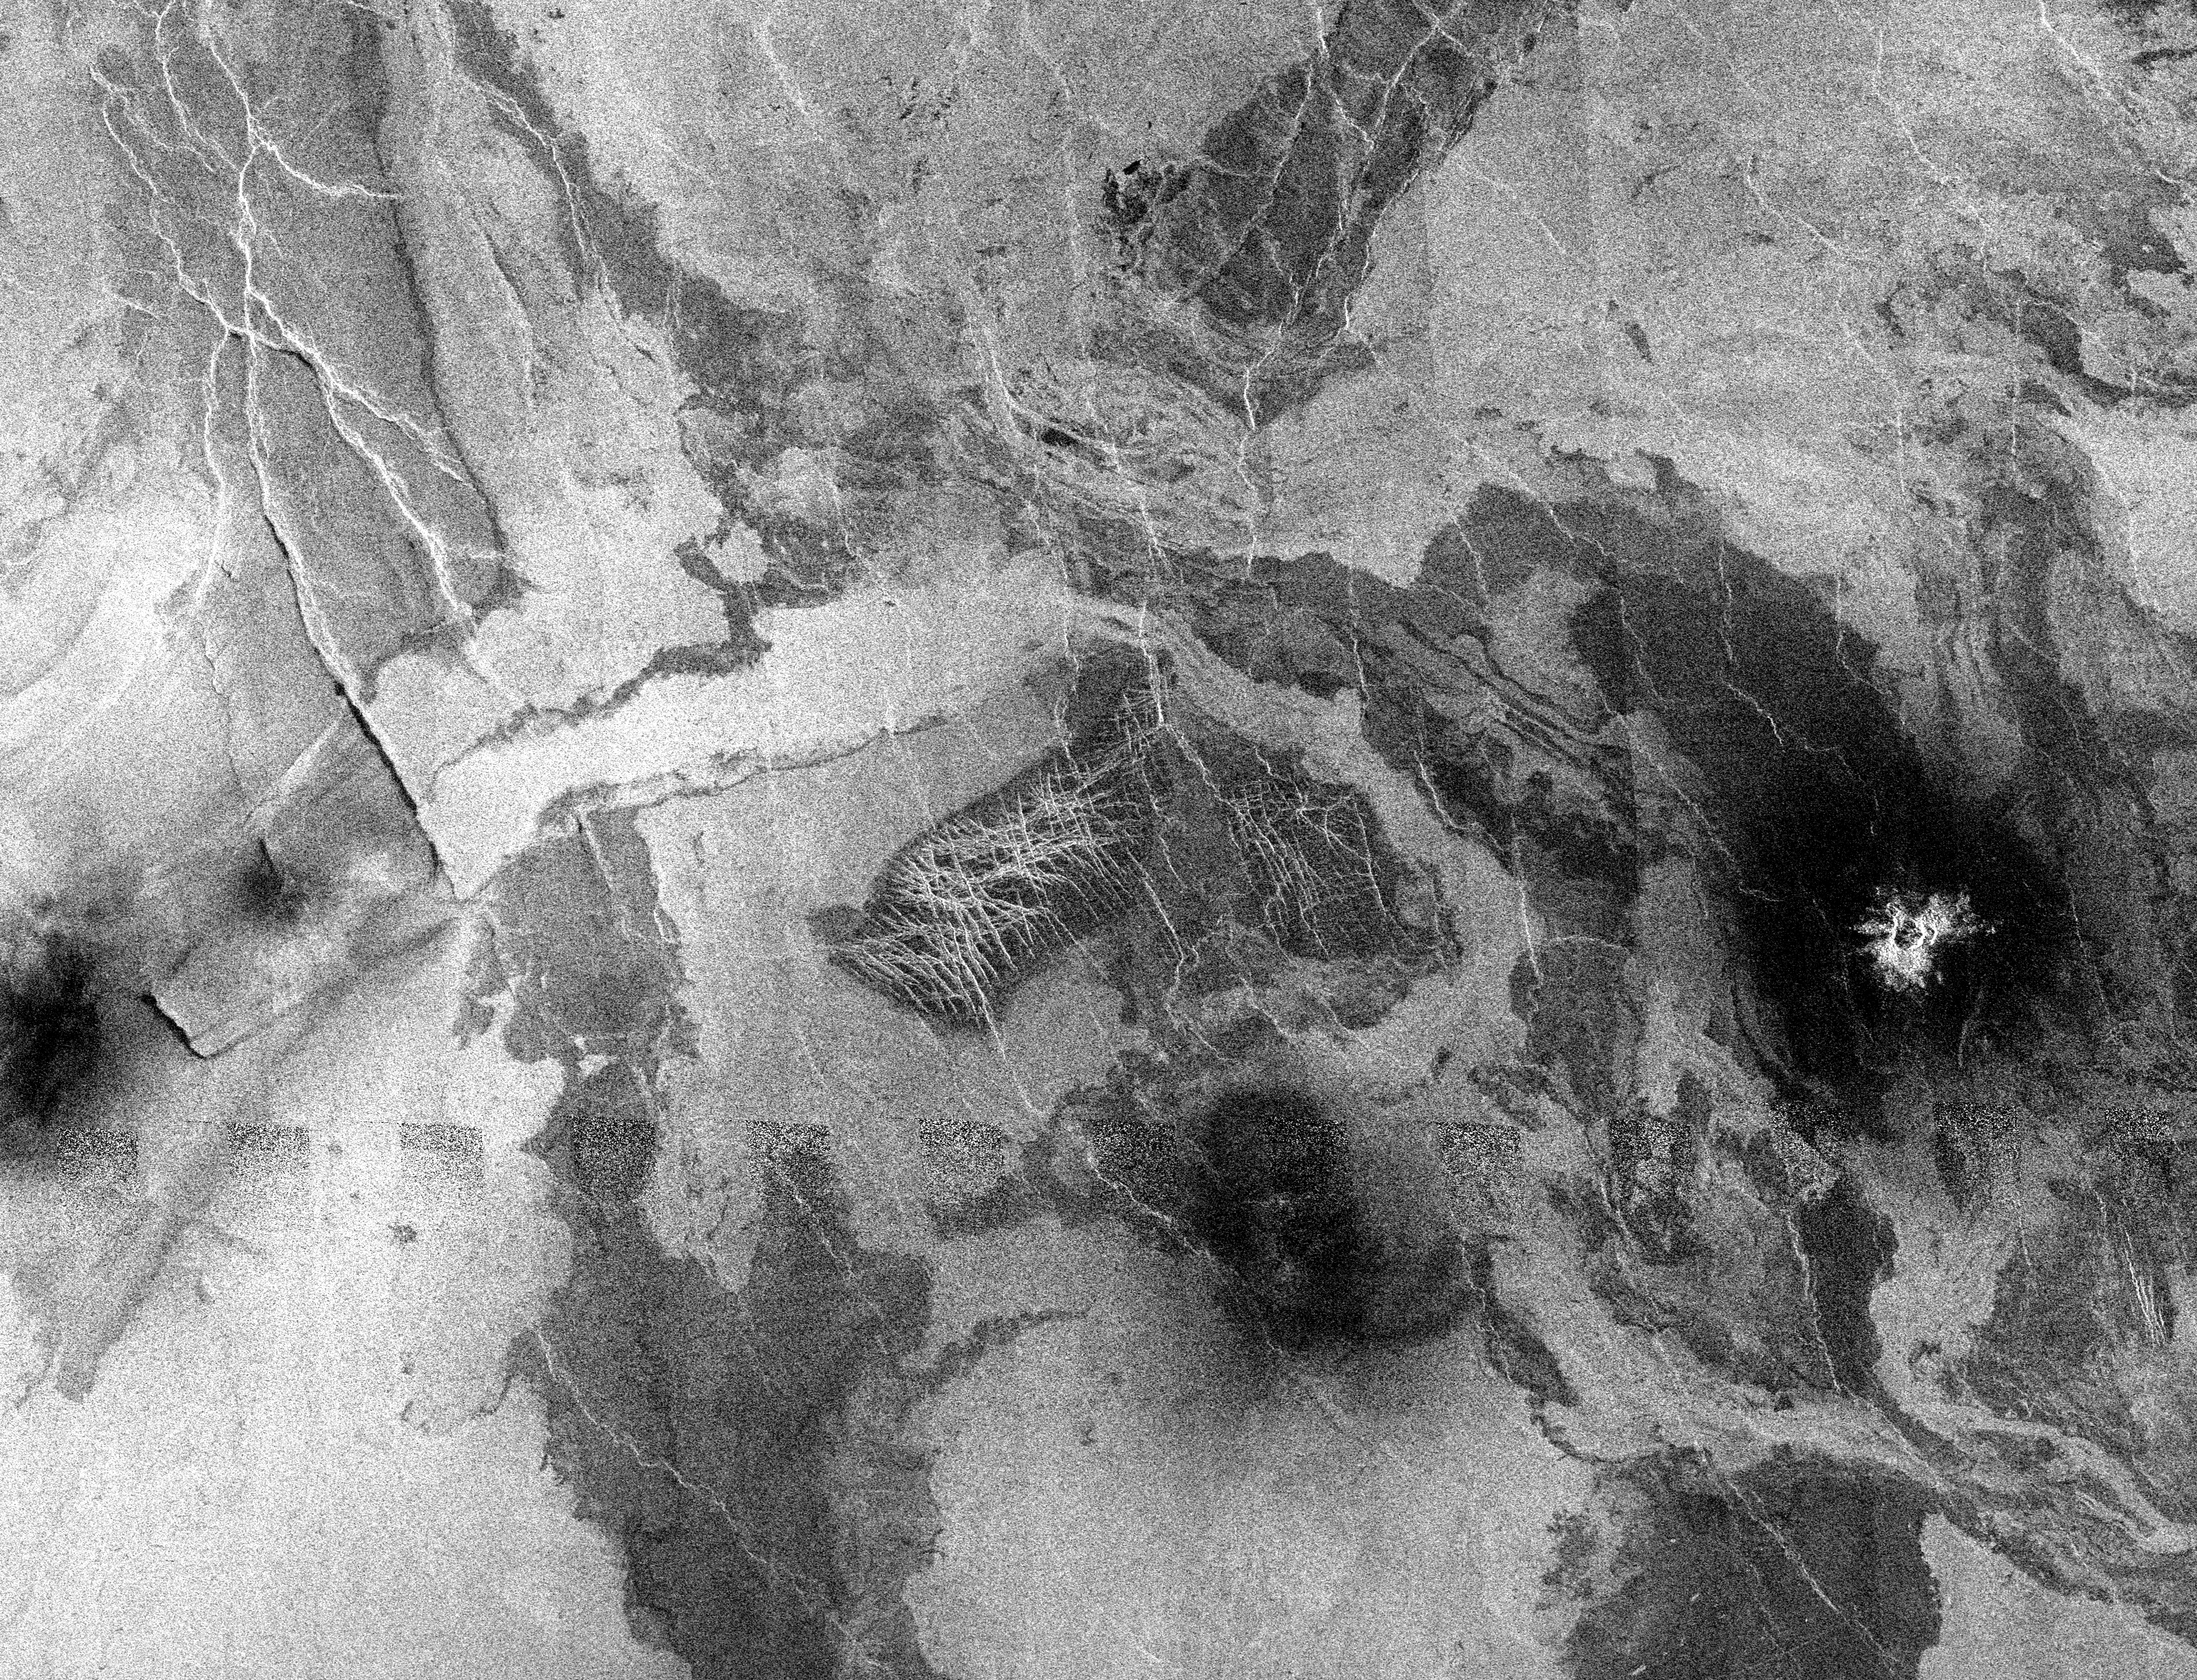

Venus – Lakshmi Region

This Magellan image is centered at 55 degrees north latitude, 348.5 degrees longitude, in the eastern Lakshmi region of Venus. This image, which is of an area 300 kilometers (180 miles) in width and 230 kilometers (138 miles) in length, is a mosaic of orbits 458 through 484. The image shows a relatively flat plains region composed of many lava flows. The dark flows mostly likely represent smooth lava flows similar to ‘pahoehoe’ flows on Earth while the brighter lava flows are rougher flows similar to ‘aa’ flows on Earth. (The terms ‘pahoehoe’ and ‘aa’ refer to textures of lava with pahoehoe a smooth or ropey surface, and aa a rough, clinkery texture). The rougher flows are brighter because the rough surface returns more energy to the radar than the smooth flows. Situated on top of the lava flows are three dark splotches. Because of the thick Venusian atmosphere, the small impactors break up before they reached the surface. Only the fragments from the broken up impactor are deposited on the surface and these fragments produce the dark splotches in this image. The splotch at the far right (east) has a crater centered in it, indicating that the impactor was not completely destroyed during its journey through the atmosphere. The dark splotches in the center and to the far left in this image each represent an impactor that was broken up into small fragments that did not penetrate the surface to produce a crater. The dark splotch at the left has been modified by the wind. A southwest northeast wind flow has moved some of the debris making up the splotch to the northeast where it has piled up against some small ridges.

Credit: NASA/JPL